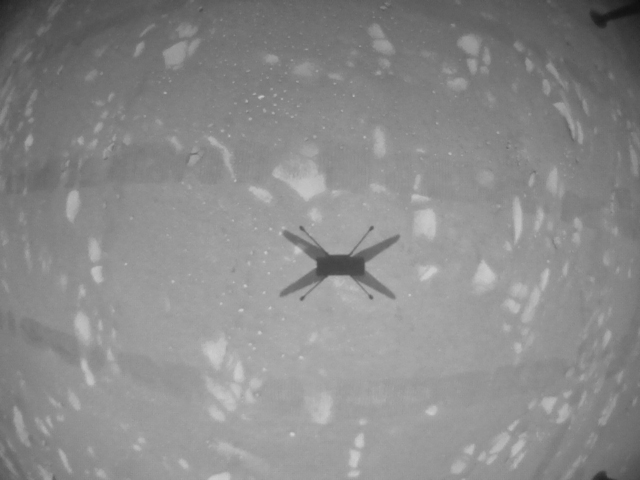

Black and White Image From Ingenuity’s Third Flight

This black-and-white image was taken by the navigation camera aboard NASA’s Ingenuity helicopter during its third flight, on April 25, 2021.

The Ingenuity Mars Helicopter was built by JPL, which also manages this technology demonstration project for NASA Headquarters. It is supported by NASA’s Science Mission Directorate, Aeronautics Research Mission Directorate, and Space Technology Mission Directorate. NASA’s Ames Research Center and Langley Research Center provided significant flight performance analysis and technical assistance during Ingenuity’s development. AeroVironment Inc., Qualcomm, Snapdragon, and SolAero also provided design assistance and major vehicle components. The Mars Helicopter Delivery System was designed and manufactured by Lockheed Space Systems in Denver.

Credit: NASA/JPL-Caltech